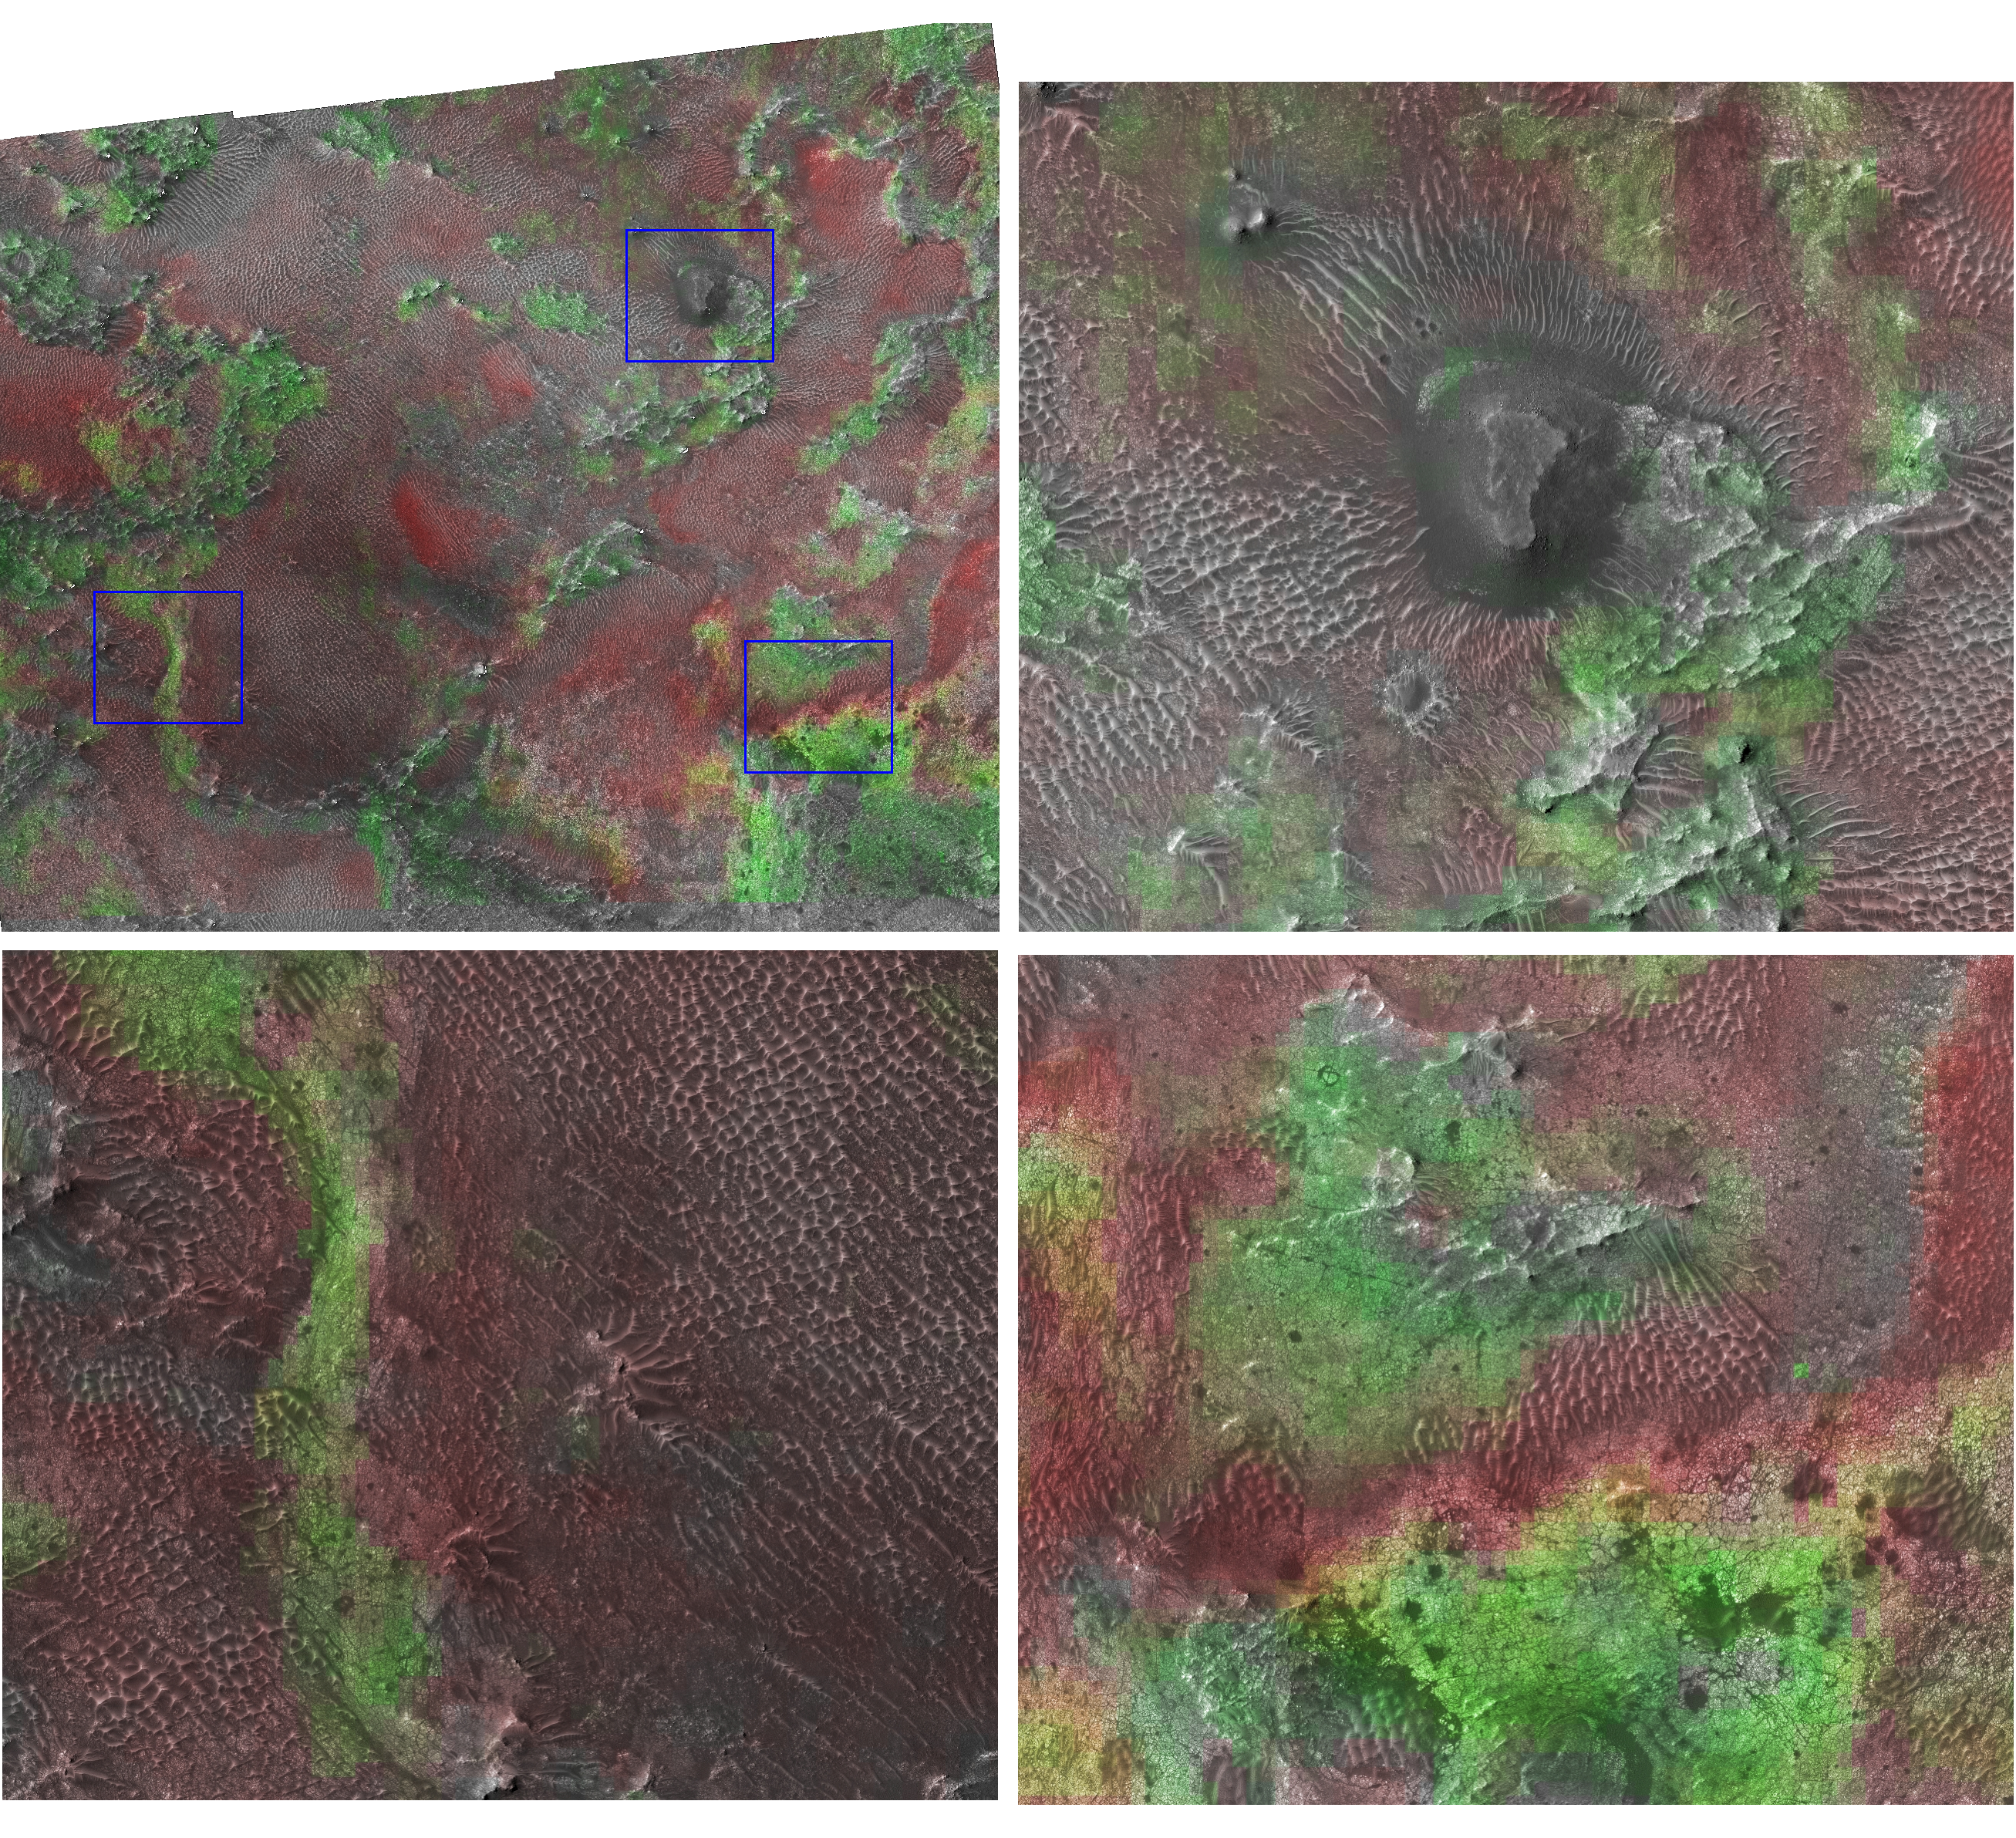

Clay at Nili Fossae

This image of the Nili Fossae region of Mars was compiled from separate images taken by the Compact Reconnaissance Imaging Spectrometer for Mars (CRISM) and the High-Resolution Imaging Science Experiment (HiRISE), two instruments on NASA’s Mars Reconnaissance Orbiter. The images were taken at 0730 UTC (2:30 a.m. EDT) on Oct. 4, 2006, near 20.4 degrees north latitude, 78.5 degrees east longitude. CRISM’s image was taken in 544 colors covering 0.36 to 3.92 micrometers, and shows features as small as 18 meters (60 feet) across. HiRISE’s image was taken in three colors, but its much higher resolution shows features as small as 30 centimeters (1 foot) across.

CRISM’s sister instrument on the Mars Express spacecraft, OMEGA, discovered that some of the most ancient regions of Mars are rich in clay minerals, formed when water altered the planet’s volcanic rocks. From the OMEGA data it was unclear whether the clays formed at the surface during Mars’ earliest history of if they formed at depth and were later exposed by impact craters or erosion of the overlying rocks. Clays are an indicator of wet, benign environments possibly suitable for biological processes, making Nili Fossae and comparable regions important targets for both CRISM and HiRISE.

In this visualization of the combined data from the two instruments, the CRISM data were used to calculate the strengths of spectral absorption bands due to minerals present in the scene. The two major minerals detected by the instrument are olivine, a mineral characteristic of primitive igneous rocks, and clay. Areas rich in olivine are shown in red, and minerals rich in clay are shown in green. The derived colors were then overlayed on the HiRISE image.

The area where the CRISM and HiRISE data overlap is shown at the upper left, and is about 5 kilometers (3 miles) across. The three boxes outlined in blue are enlarged to show how the different minerals in the scene match up with different landforms. In the image at the upper right, the small mesa — a flat-topped hill — at the center of the image is a remnant of an overlying rock layer that was eroded away. The greenish clay areas at the base of the hill were exposed by erosion of the overlying rock. The images at the upper right and lower left both show that the reddish-toned olivine occurs as sand dunes on top of the greenish clay deposits. The image at the lower right shows details of the clay-rich rock, including that they are extensively fractured into small, polygonal blocks just a few meters in size. Taken together, the CRISM and HiRISE data show that the clay-rich rocks are the oldest at the site, that they are exposed where overlying rock has been eroded away, and that the olivine is not part of the clay-rich rock. Rather it occurs in sand dunes blowing across the clay.

Many more images of Nili Fossae and other clay-rich areas will be taken over the next two years. They will be used to try to understand the earliest climate of Mars that is recorded in the planet’s rocks.

The Compact Reconnaissance Imaging Spectrometer for Mars (CRISM) is one of six science instruments on NASA’s Mars Reconnaissance Orbiter. Led by The Johns Hopkins University Applied Physics Laboratory, the CRISM team includes expertise from universities, government agencies and small businesses in the United States and abroad.

CRISM’s mission: Find the spectral fingerprints of aqueous and hydrothermal deposits and map the geology, composition and stratigraphy of surface features. The instrument will also watch the seasonal variations in Martian dust and ice aerosols, and water content in surface materials ó leading to new understanding of the climate.

NASA’s Jet Propulsion Laboratory, a division of the Califonia Institute of Technology, Pasadena, manages the Mars Reconnaissance Orbiter for the NASA Science Mission Directorate, Washington. Lockheed Martin Space Systems, Denver, is the prime contractor and built the spacecraft.

Credit: NASA/JPL/JHUAPL/Brown University